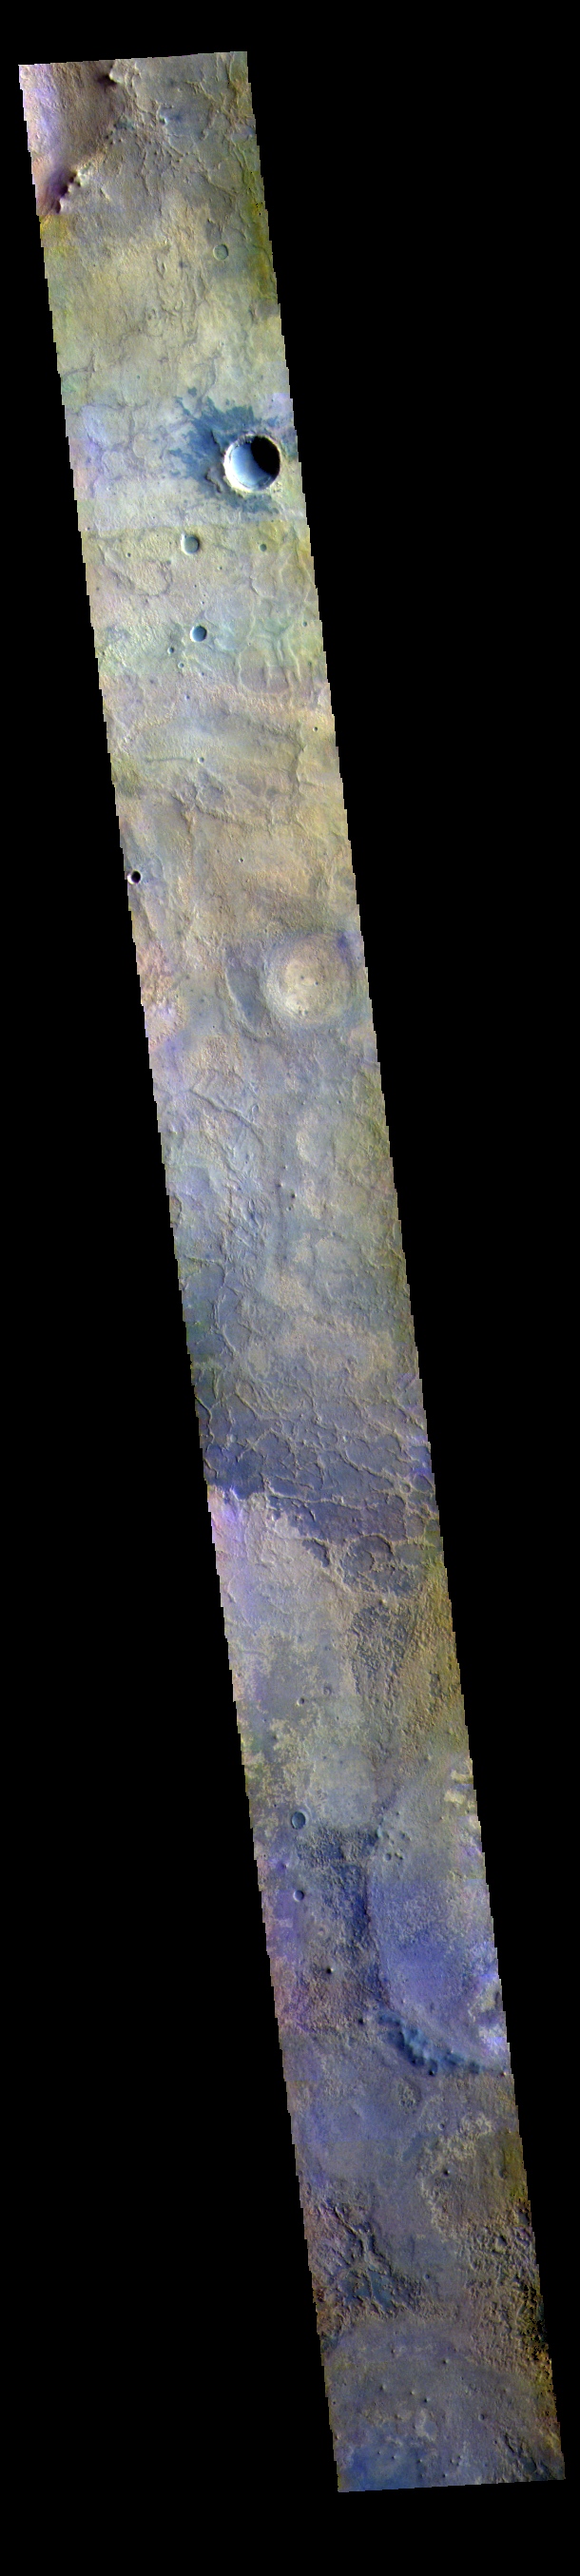

Goodbye Opportunity

This VIS image shows part of Meridiani Planum. Meridiani Planum has been the home of the Opportunity MER rover since January 2004. The rover was last heard from at the start of the large dust storms during the summer of 2018. After many months trying to reestablish communications, the mission was declared over in February 2019. The rover covered over 25 miles of travel and provided new insights into the geology of Mars. Opportunity’s original mission length was just 90 days, but it lasted 15 years! Good night Opportunity. For more information about Opportunity, and her sister, Spirit, visit https://mars.nasa.gov/mer/mission/overview/.

The THEMIS VIS camera contains 5 filters. The data from different filters can be combined in multiple ways to create a false color image. These false color images may reveal subtle variations of the surface not easily identified in a single band image.

Credit: NASA/JPL-Caltech/ASU